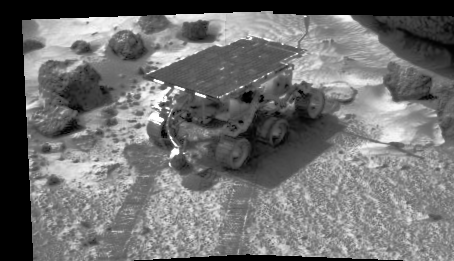

Sojourner’s APXS at Work

The image was taken by the Imager for Mars Pathfinder (IMP) on Sol 4. The rover Sojourner has traveled to an area of soil and several rocks. Its tracks are clearly visible in the soft soil seen in the foreground, and were made in part by the rover’s material abrasion experiment. Scientists were able to control the force of the rover’s cleated wheels to help determine the physical properties of the soil. In this image, Sojourner is using its Alpha Proton X-Ray Spectrometer (APXS) instrument to study an area of soil. Sunlight is striking the area from the left, creating shadows under Sojourner and at the right of local rocks. The large rock “Yogi” can be seen at upper right.

Mars Pathfinder is the second in NASA’s Discovery program of low-cost spacecraft with highly focused science goals. The Jet Propulsion Laboratory, Pasadena, CA, developed and manages the Mars Pathfinder mission for NASA’s Office of Space Science, Washington, D.C. JPL is an operating division of the California Institute of Technology (Caltech). The Imager for Mars Pathfinder (IMP) was developed by the University of Arizona Lunar and Planetary Laboratory under contract to JPL. Peter Smith is the Principal Investigator.

Photojournal note: Sojourner spent 83 days of a planned seven-day mission exploring the Martian terrain, acquiring images, and taking chemical, atmospheric and other measurements. The final data transmission received from Pathfinder was at 10:23 UTC on September 27, 1997. Although mission managers tried to restore full communications during the following five months, the successful mission was terminated on March 10, 1998.

Credit: NASA/JPL